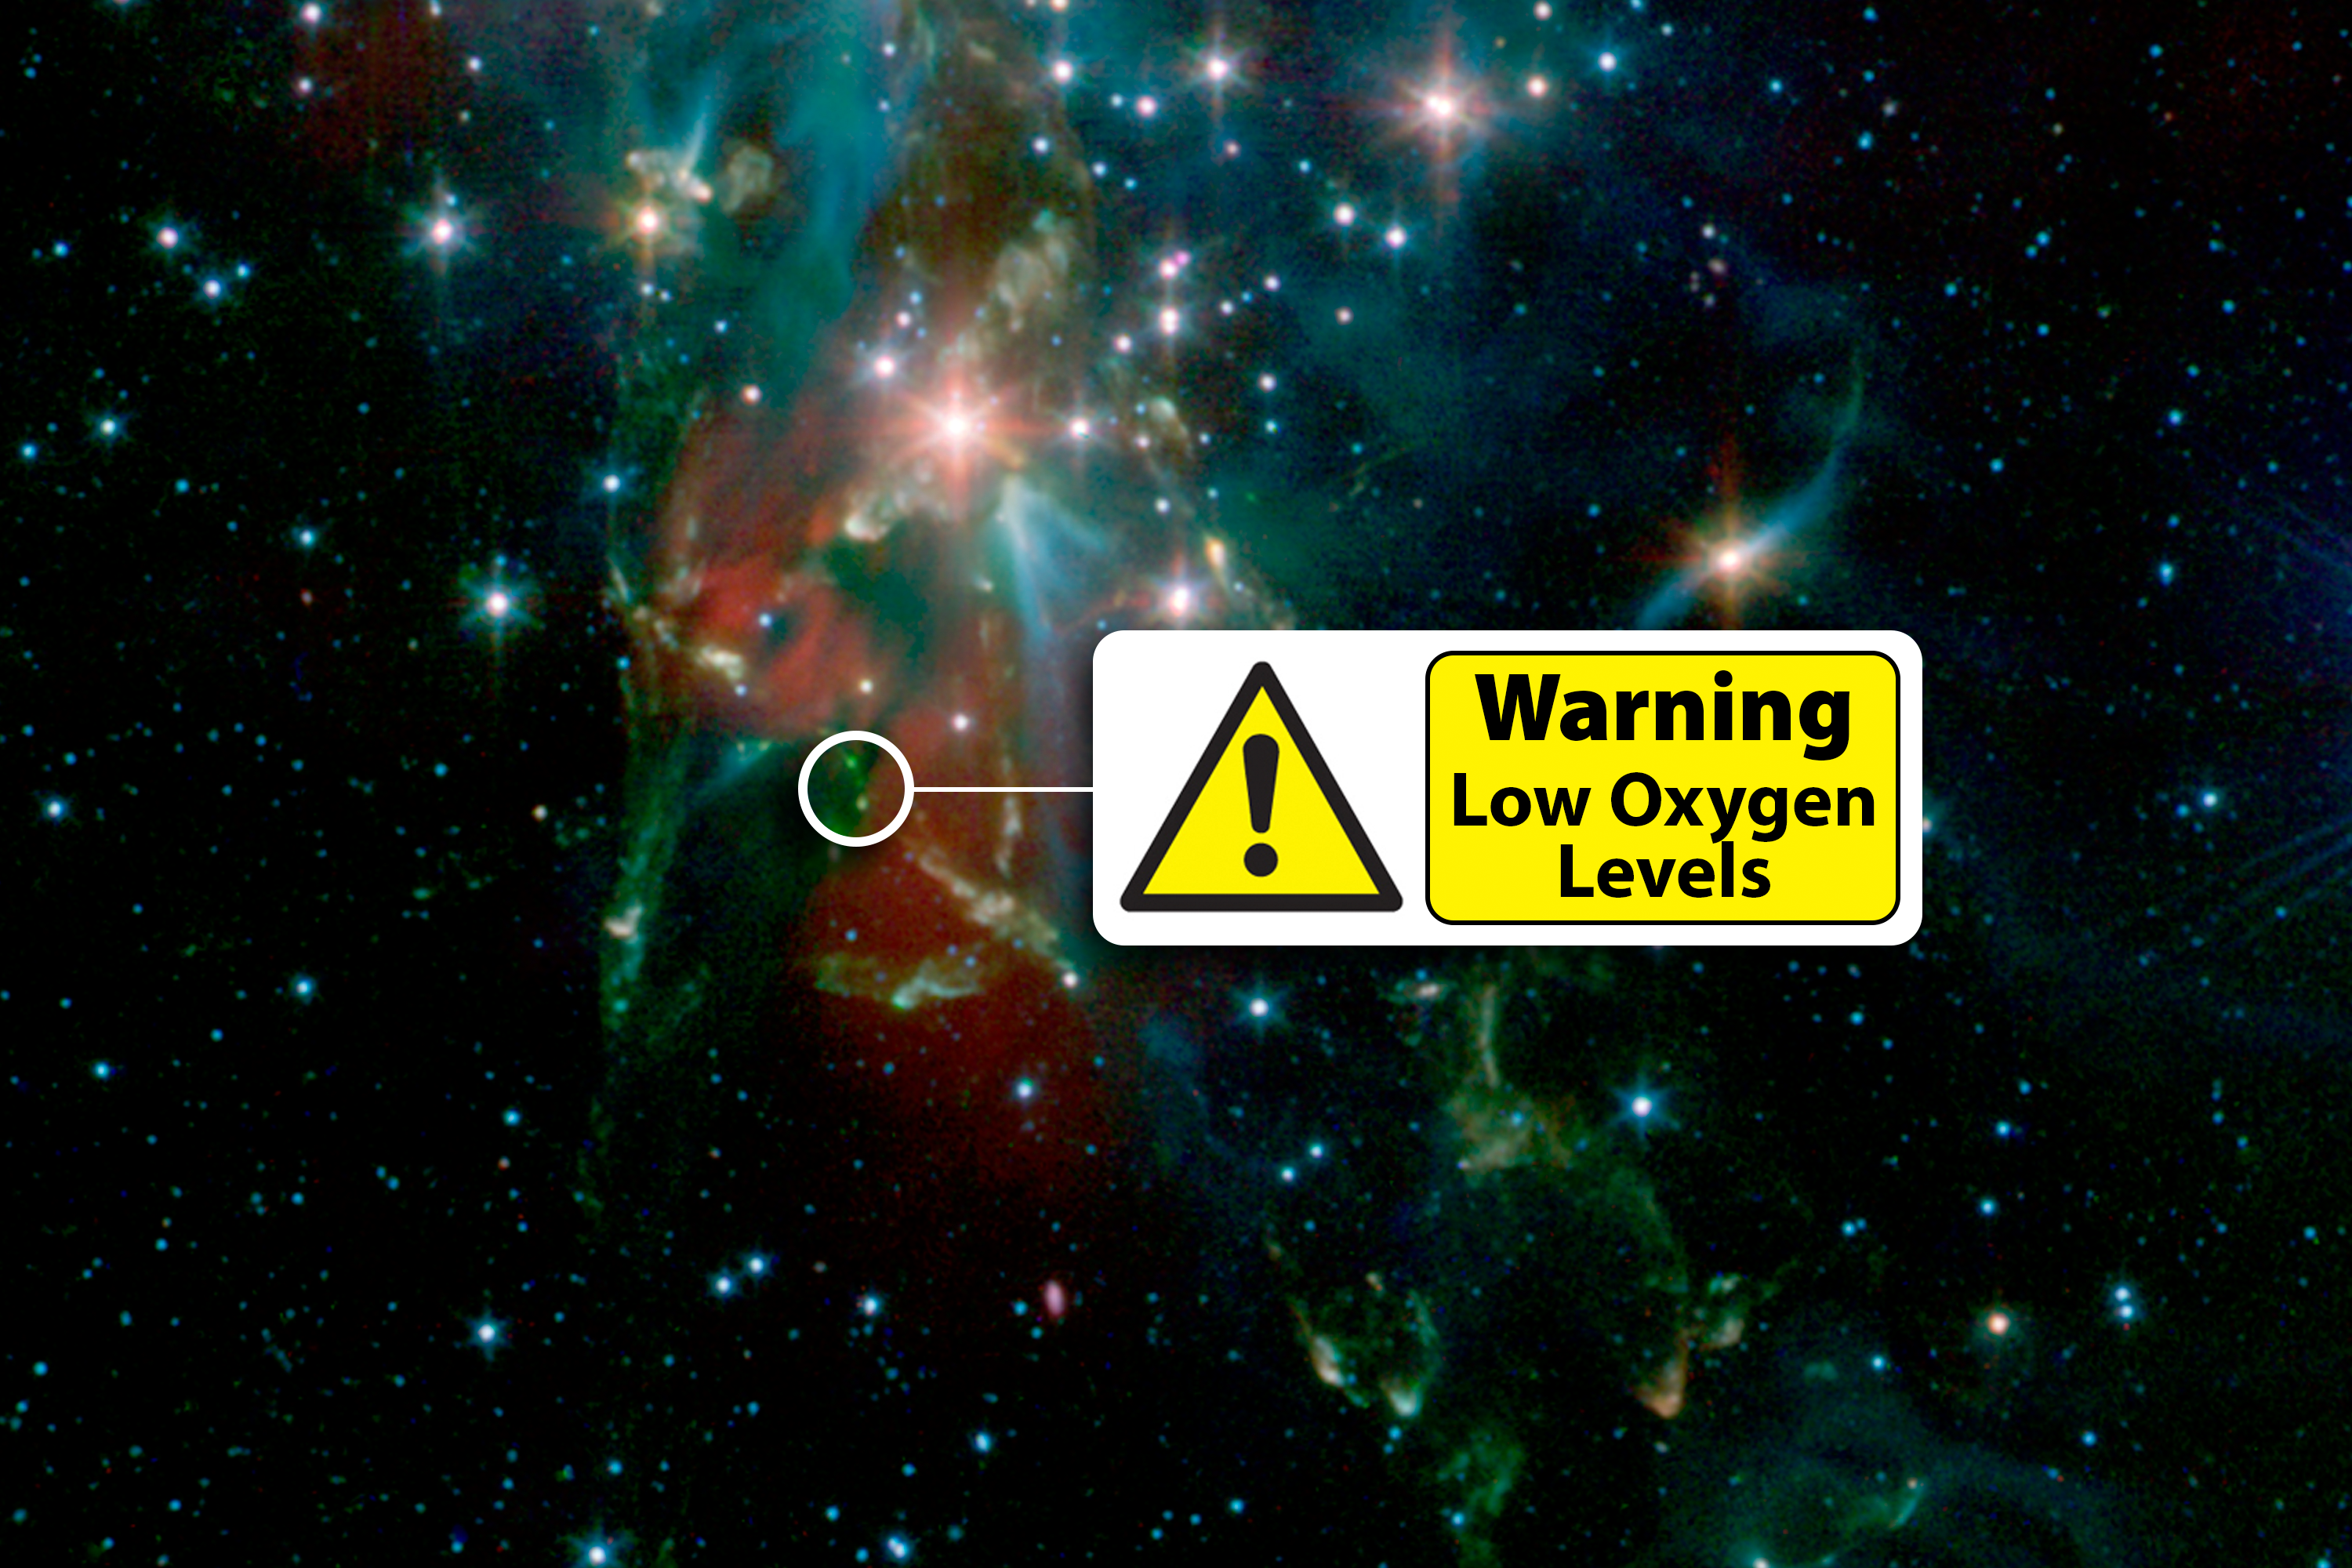

Where's All the Oxygen?

A cosmic mystery regarding oxygen has deepened, thanks to new findings from the Herschel Space Observatory, a European Space Agency mission with important NASA contributions. Observations of a newly forming star have revealed strangely low levels of molecular oxygenO2, the kind we breathein the emerging star's gassy, dusty environment. The protostar was observed in the nebula NGC 1333, shown here, which is located in the constellation of Perseus.

Herschel detected only one oxygen molecule for every six billion hydrogen molecules in the protostar's vicinity. This flies in the face of theoretical chemical models that predict 6,000 times more oxygen should have been present. Herschel's discovery raises questions about our understanding of the complex chemistry involved in the birth of stars and planets.

NASA's Spitzer Space Telescope captured this image of NGC 1333 in infrared light. Herschel observes the universe in even longer, colder infrared light wavelengths than Spitzer. Herschel's Heterodyne Instrument for the Far-Infrared (HIFI), a very high resolution heterodyne spectrometer, searched for signatures of molecular oxygen in the light streaking from the protostar's environment.

Credit: NASA/JPL-Caltech/R. A. Gutermuth